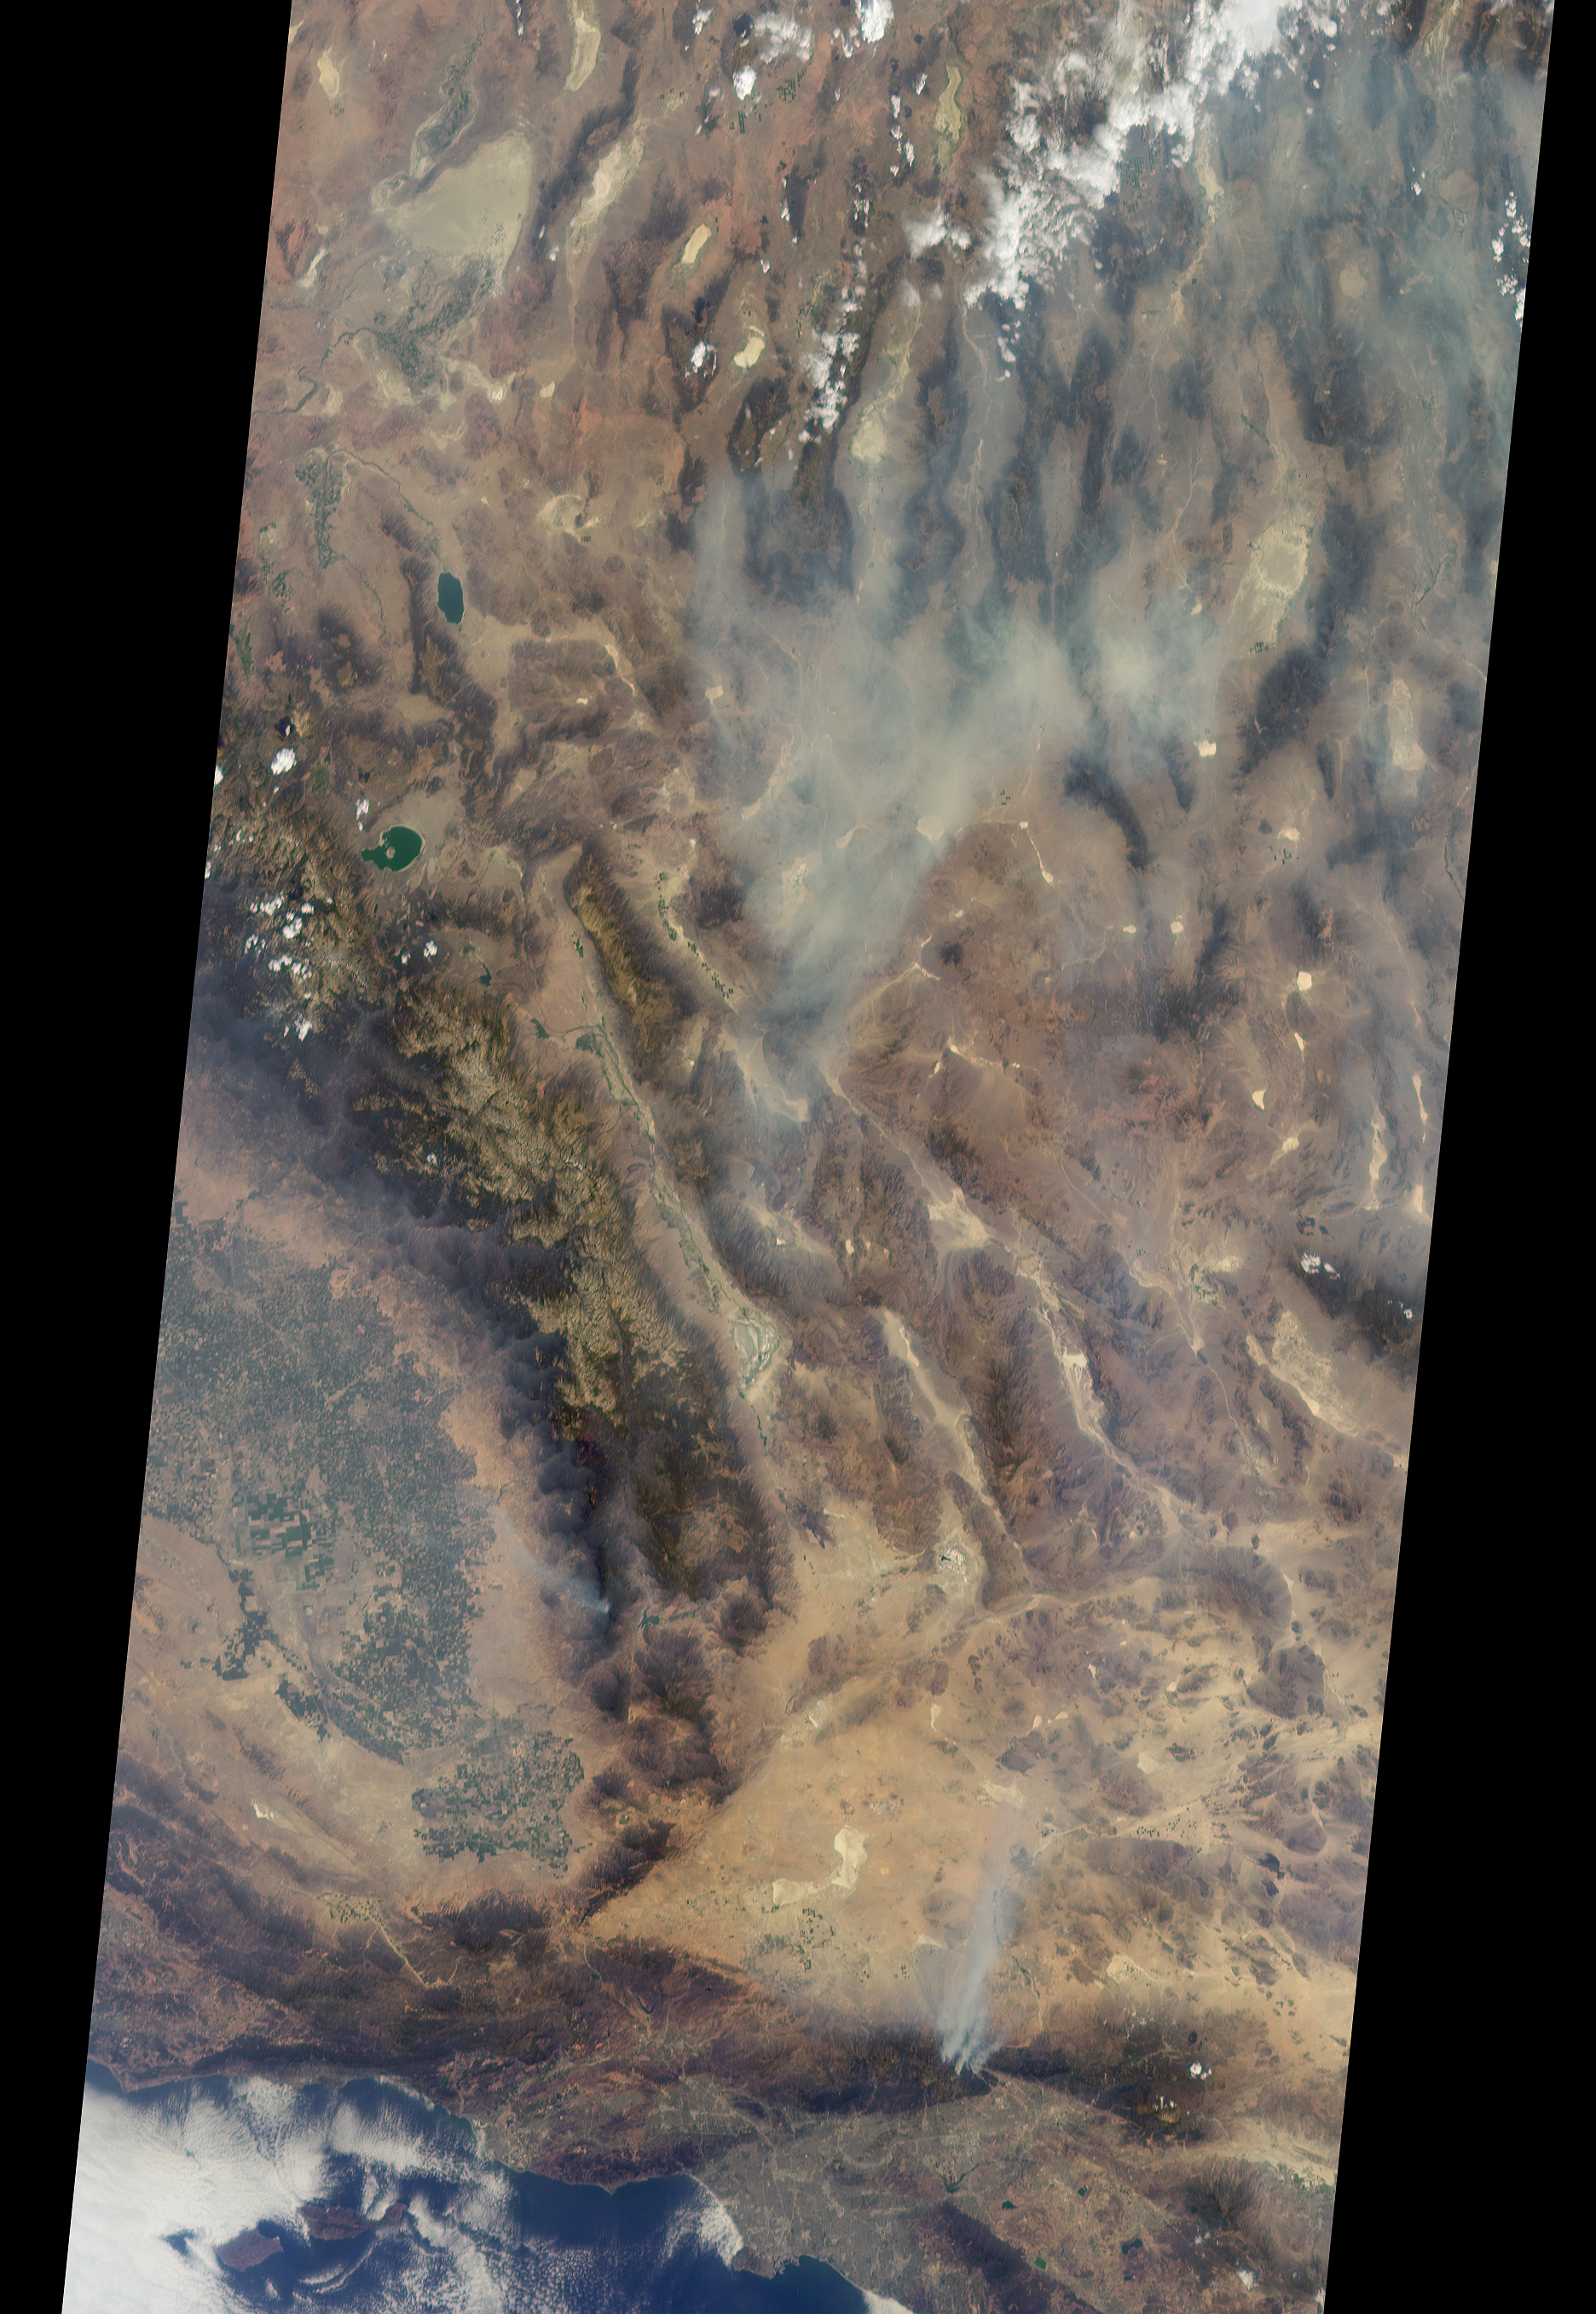

Long Smoke Plumes from California’s Destructive Blue Cut Fire Spotted by NASA’s MISR

Anaglyph

Download the full resolution TIFF file

On Aug. 16, 2016, at around 10:30 a.m., a brush fire ignited in the Cajon Pass east of Los Angeles, just to the west of Interstate 15. Within a matter of hours, extreme temperatures, high winds and low humidity allowed the fire to spread rapidly, burning through brush left tinder-dry by years of drought. Firefighters quickly responded, ordering the evacuation of about 83,000 people in and around the Cajon Pass, Wrightwood, Lytle Creek, Oak Hills and surrounding areas. An as-yet uncounted number of homes and structures have burned, and Interstate 15 remains closed to downed power lines and barrier damage. By Aug. 17, the fire had expanded to more than 30,000 acres and remains zero percent contained as some 1,300 firefighters continue to battle to save homes and evacuate residents.

The Multi-angle Imaging SpectroRadiometer (MISR) instrument aboard NASA’s Terra satellite passed over the region on Aug. 17 around 11:50 a.m. PDT and captured this natural-color image from MISR’s 70-degree forward-viewing camera, which covers an areas about 257 miles (414 kilometers) wide. The oblique view angle makes the smoke more apparent than it would be in a more conventional vertical view. The Los Angeles metropolitan area is the large gray area on the coast in the center of the image. Three plumes from the Blue Cut Fire are clearly visible in the mountains to the north. This oblique view also shows an enormous cloud of smoke spreading northeastward over a significant portion of eastern California and Nevada. This smoke probably originated from the fire as it consumed almost 20,000 acres on the evening of the 16th and traveled north overnight.

Also visible from this oblique view is considerable haziness filling California’s Central Valley, to the northwest of the Blue Cut Fire. This haziness is most likely due to smoke from several other fires burning in California, including the Soberanes Fire near Monterey, the Clayton Fire that has destroyed 175 structures north of San Francisco, the Chimney Fire and the Cedar Fire, which is visible in the image in the southern Sierra Nevada. The total number of acres burned in California this year has tripled in just the past week.

The 3D stereo anaglyph is made by combining data from MISR’s 60-degree and 70-degree forward-viewing cameras. You will need red-blue glasses to view the 3D effect (ensure the red lens is over your left eye). In order to enable stereo viewing, the image has been rotated so north is to the left.

These data were acquired during Terra orbit 88648. Other MISR data are available through the NASA Langley Research Center; for more information go to http://eosweb.larc.nasa.gov/project/misr/misr_table. MISR was built and is managed by NASA’s Jet Propulsion Laboratory, Pasadena, California, for NASA’s Science Mission Directorate, Washington, D.C. The Terra spacecraft is managed by NASA’s Goddard Space Flight Center, Greenbelt, Maryland. The MISR data were obtained from the NASA Langley Research Center Atmospheric Science Data Center, Hampton, Virginia. JPL is a division of the California Institute of Technology in Pasadena.

Credit: NASA/GSFC/LaRC/JPL-Caltech, MISR Team